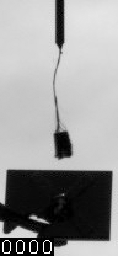

Phoenix Telltale Movie with Clouds, Sol 103

NASA’s Phoenix Mars Lander’s telltale catches a breeze as clouds move over the landing site on Sol 103 (Sept. 7, 2008), the 103rd Martian day since landing.

Phoenix’s Surface Stereo Imager took this series of images during daily telltale monitoring around 3 p.m. local solar time and captured the clouds moving over the landing site.

Phoenix can measure wind speed and direction by imaging the telltale, which is about about 10 centimeters (4 inches) tall. The telltale was built by the University of Aarhus, Denmark.

The Phoenix Mission is led by the University of Arizona, Tucson, on behalf of NASA. Project management of the mission is by NASA’s Jet Propulsion Laboratory, Pasadena, Calif. Spacecraft development is by Lockheed Martin Space Systems, Denver.

Photojournal Note: As planned, the Phoenix lander, which landed May 25, 2008 23:53 UTC, ended communications in November 2008, about six months after landing, when its solar panels ceased operating in the dark Martian winter.

Credit: NASA/JPL-Caltech/University of Arizona/Texas A&M University